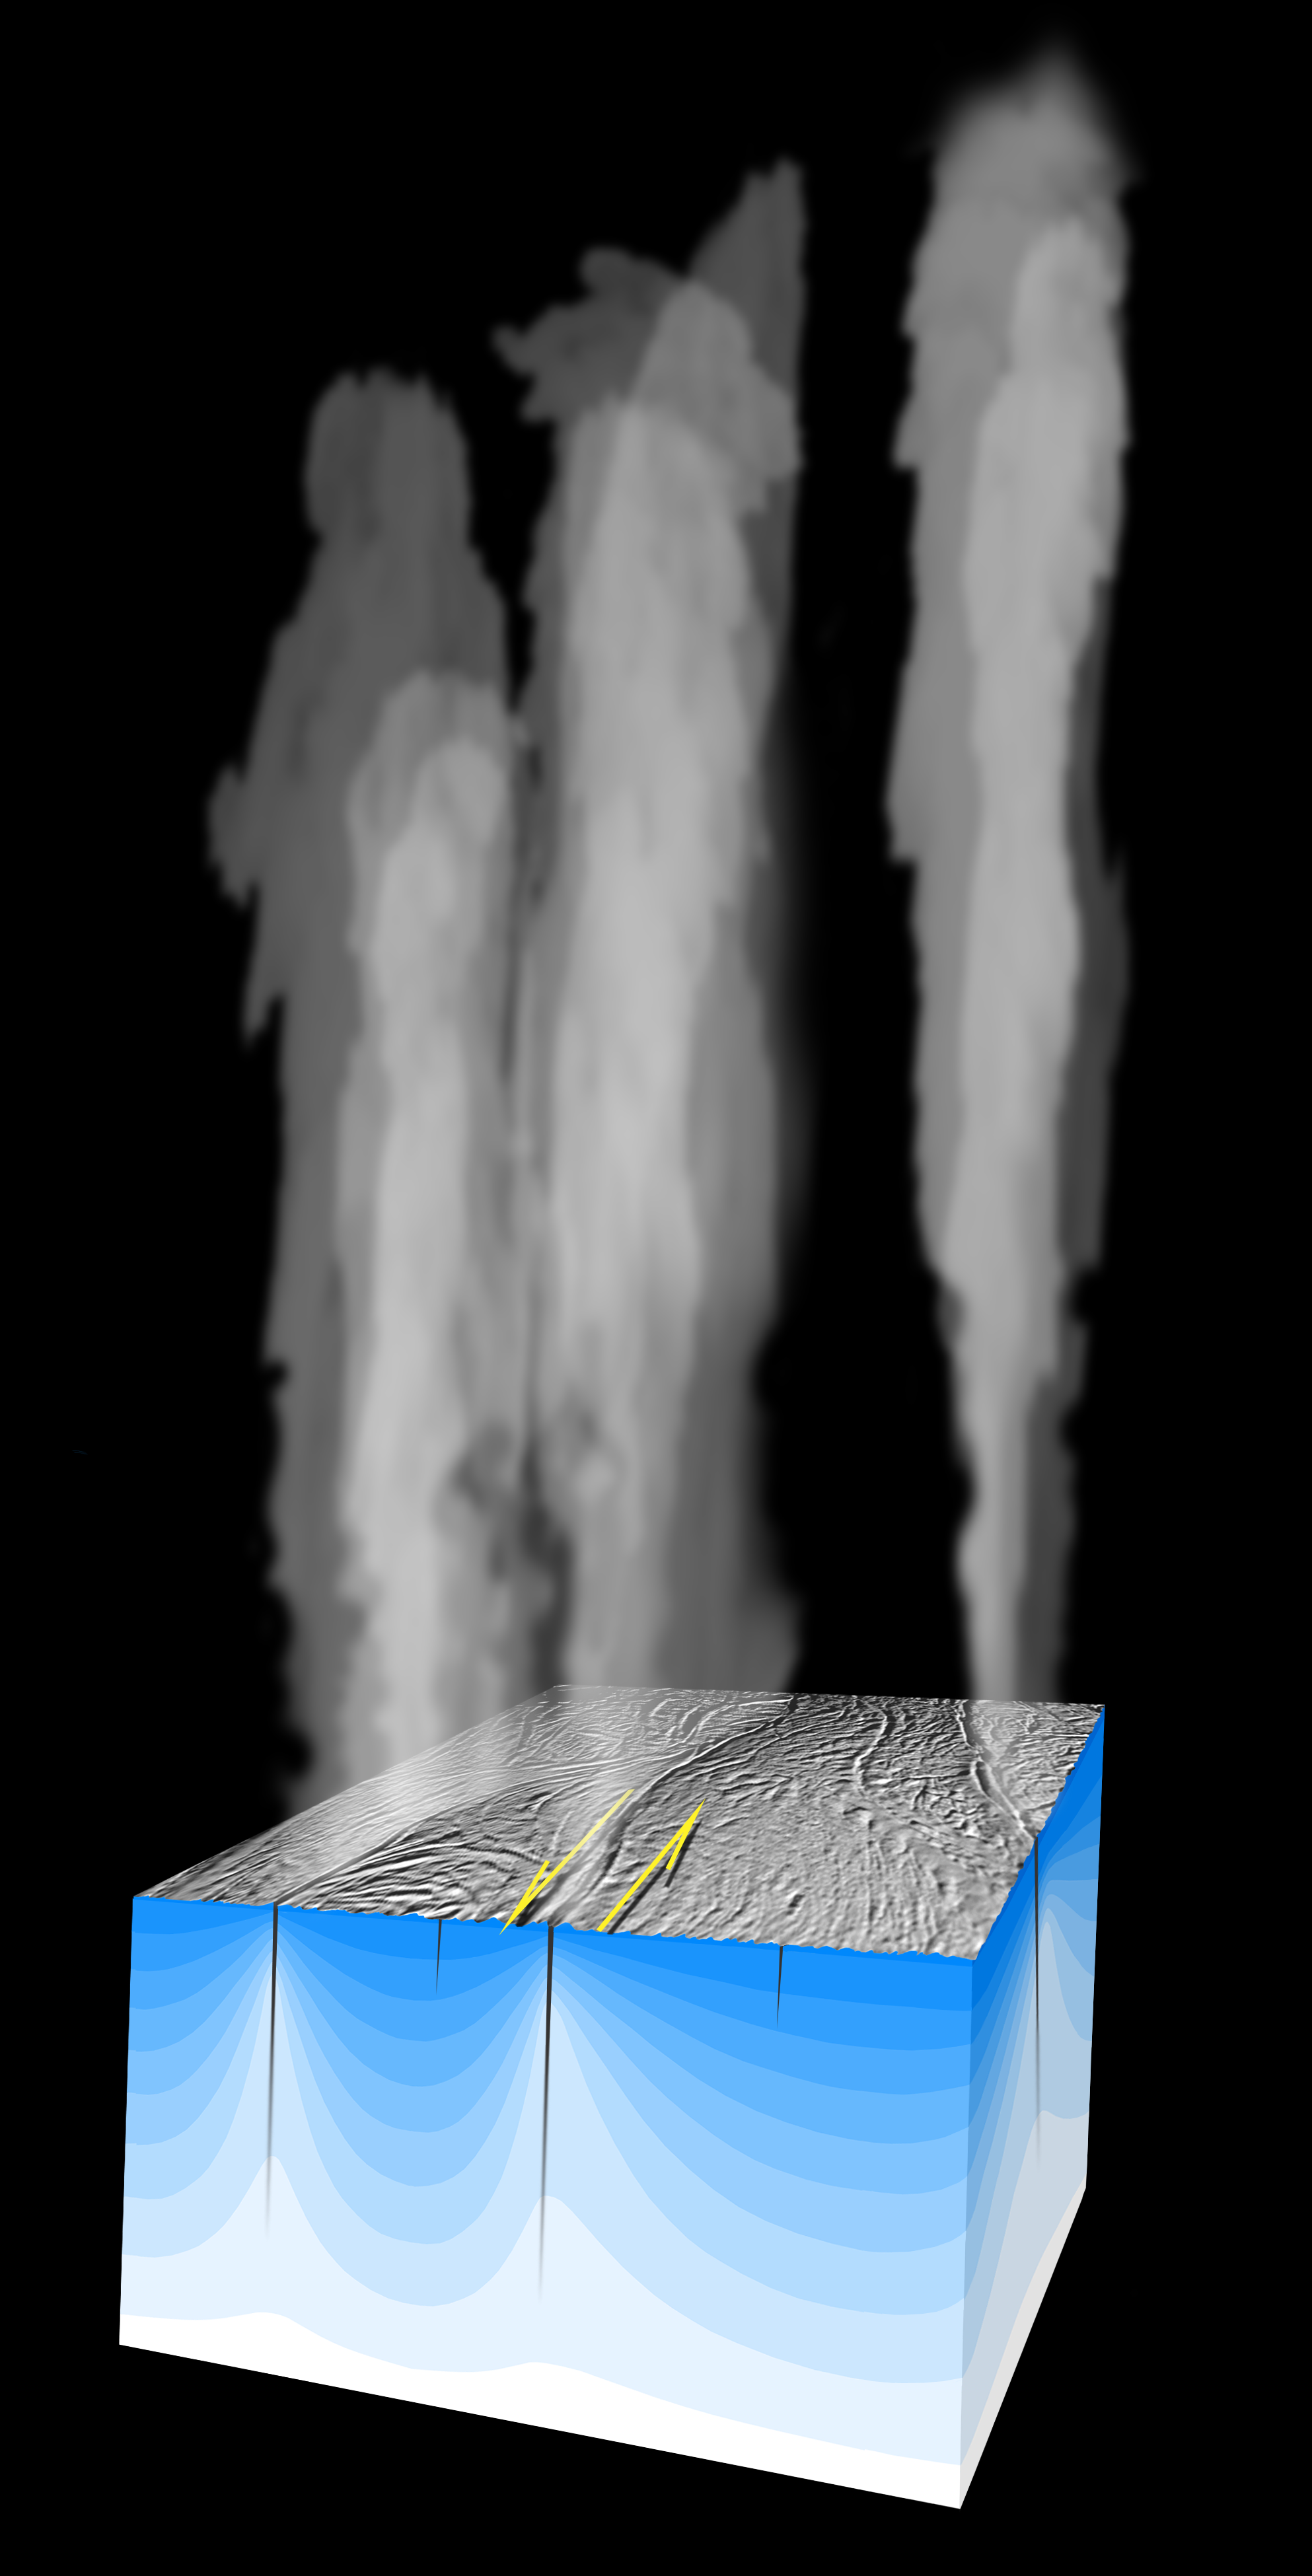

Shear Heating on Enceladus

Plumes of water vapor and other gases escape at high velocity from the surface of Saturn’s moon Enceladus, as shown in this artist concept.

The “shear heating” mechanism suggests that tidal forces acting on fault lines in the moon’s icy shell cause the sides of the faults to rub back and forth against each other, producing enough heat to transform some of the ice into plumes of water vapor and ice crystals. Cold sub-surface ice (blue) becomes much warmer near the active fractures from which the plumes emanate.

Movement along the fault lines may be about half a meter (20 inches) over the course of the 1.37-day tidal period of Enceladus around Saturn.

The Cassini-Huygens mission is a cooperative project of NASA, the European Space Agency and the Italian Space Agency. The Jet Propulsion Laboratory, a division of the California Institute of Technology in Pasadena, manages the mission for NASA’s Science Mission Directorate, Washington, D.C. The Cassini orbiter was designed, developed and assembled at JPL.

Credit: NASA/JPL